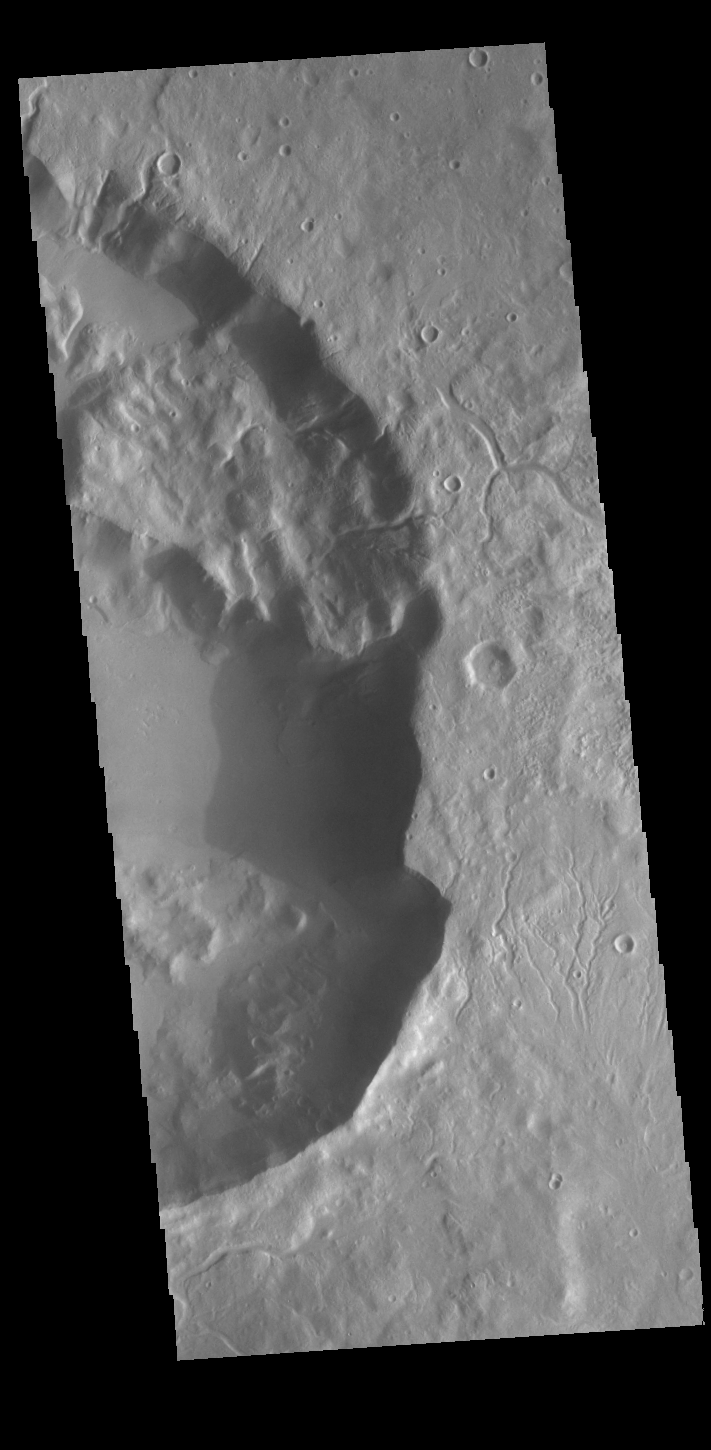

Arabia Terra Crater

Today’s VIS image shows part of an unnamed crater in northern Arabia Terra. Numerous small channels surround the crater and some dissect the crater rim. This crater is unusual due to the presence of the large block of material that rises above the crater floor in the upper half of the image.

Credit: NASA/JPL-Caltech/ASU